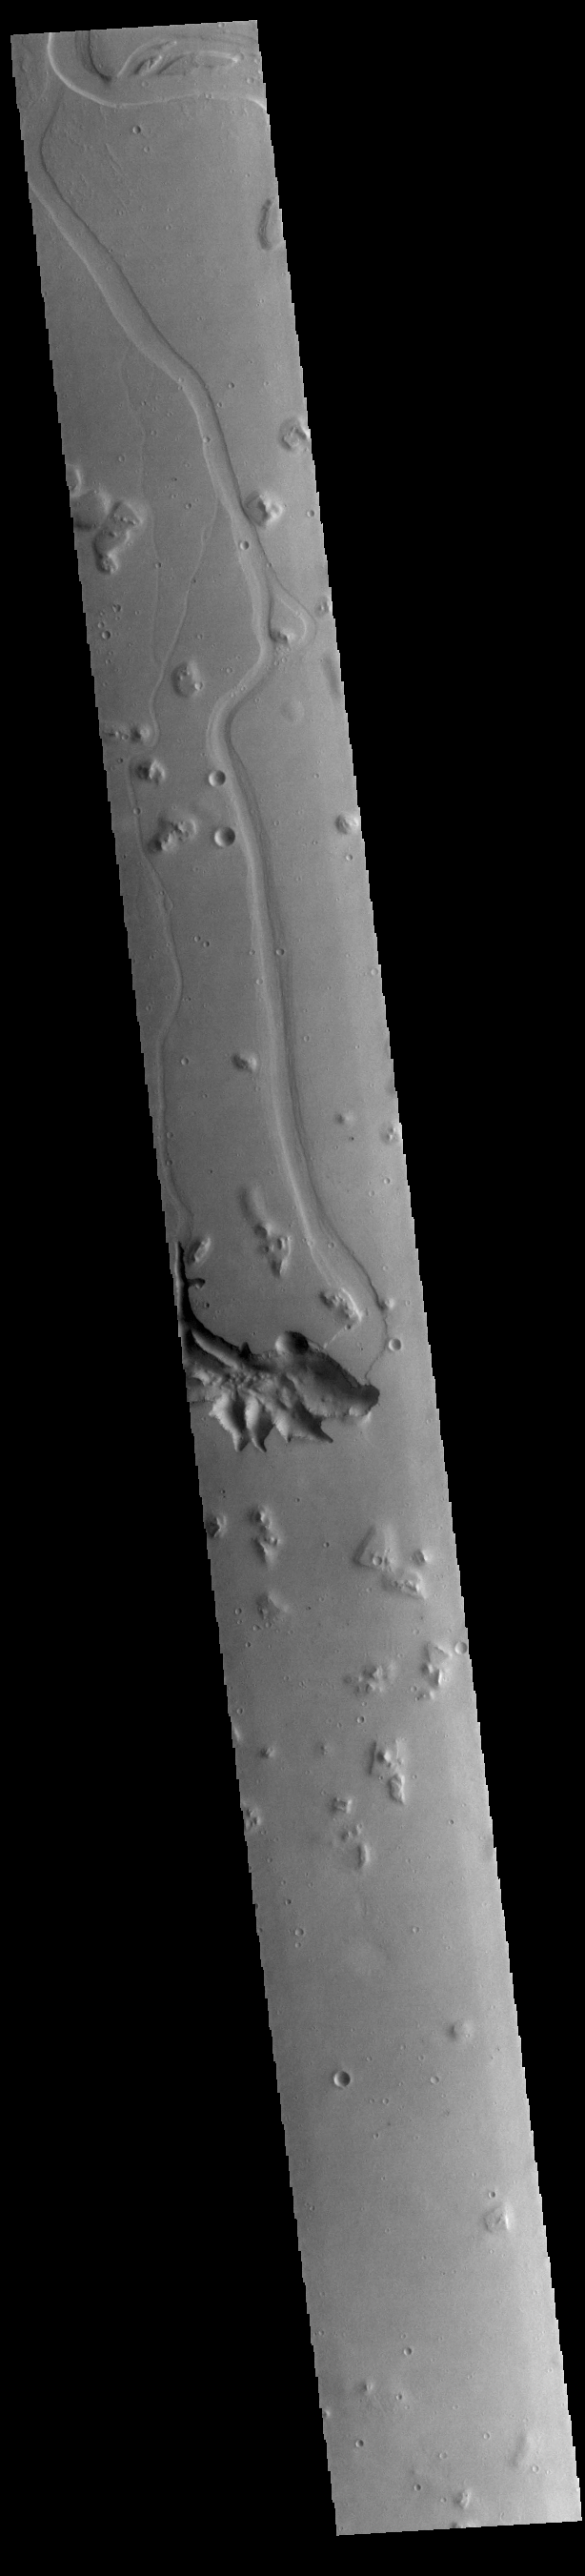

Hephaestus Fossae

This VIS image is located in Utopia Planitia and shows part of Hephaestus Fossae. Hephaestus Fossae is a complex channel system. It has been proposed that the channel formed by the release of melted subsurface ice during an impact event. Additionally, the nearby Elysium volcanic center created subsurface heating that may have played a part in creating both Hephaestus Fossae and Hebrus Valles to the north.

Credit: NASA/JPL-Caltech/ASU